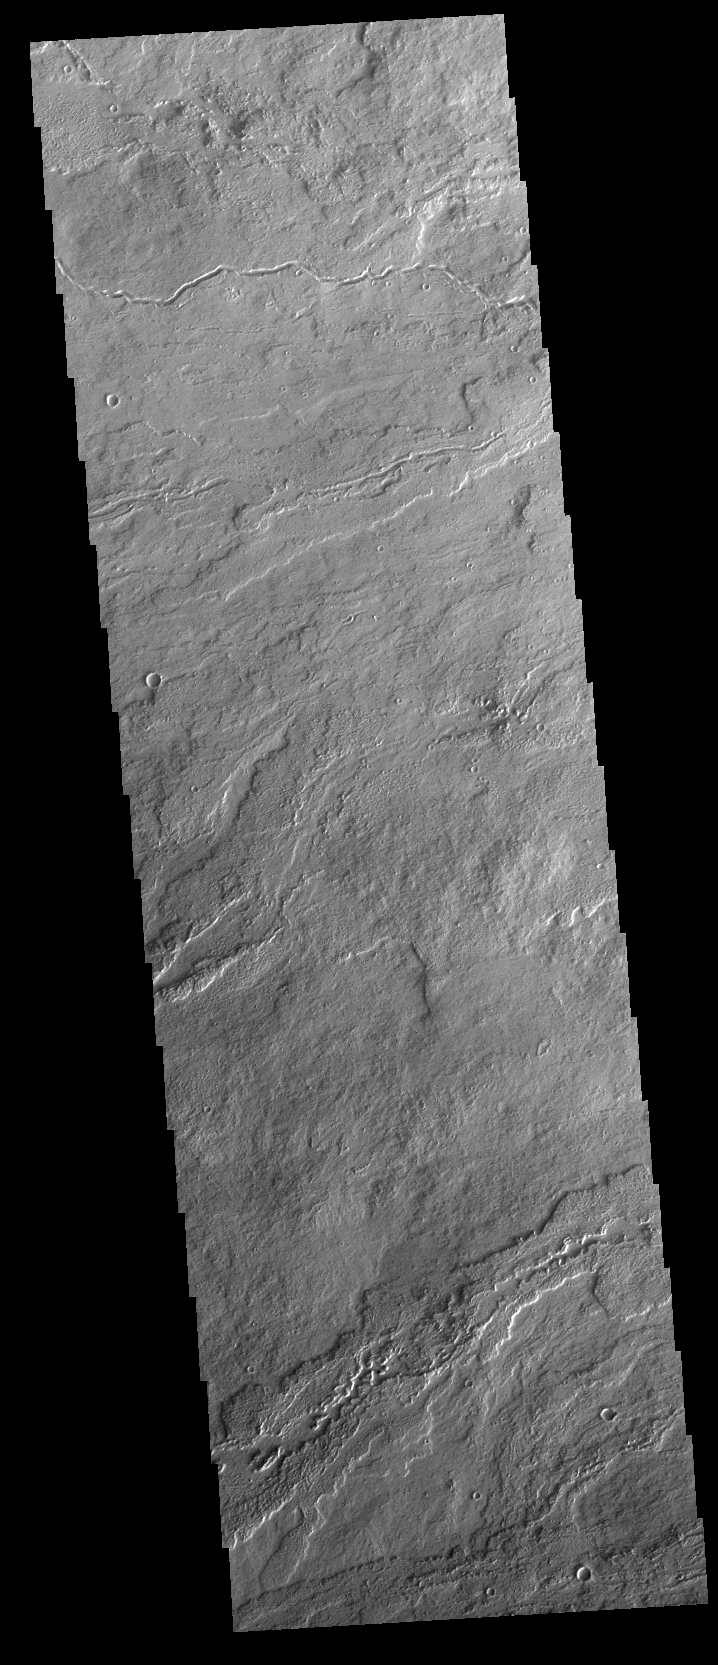

Daedalia Planum

Today’s VIS image shows a small portion of the extensive volcanic plains of Daedalia Planum. These lava flows originated from Arsia Mons, the southernmost of the three large Tharsis volcanoes.

Credit: NASA/JPL-Caltech/ASU